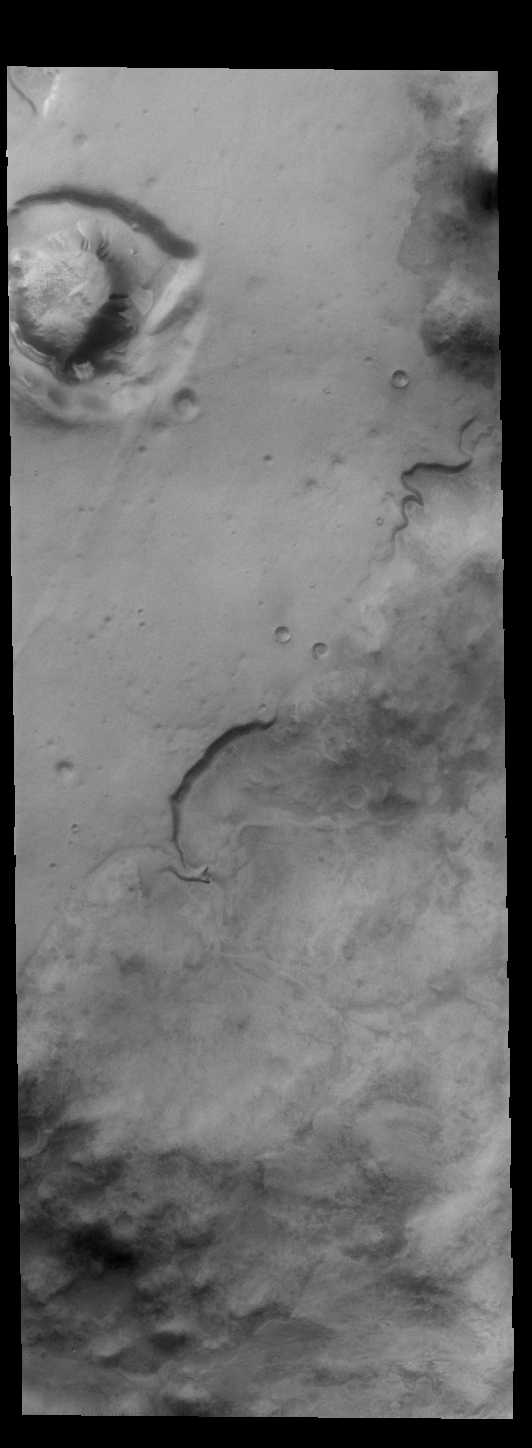

Southern Noachis Terra

Today’s VIS image is located in southern Noachis Terra. There is a crater-like form in the upper left of this image, with an interior mound that appears to be even with the rim of the circular depression. It is not understood how such mounds are created. The side of the mound contains several gullies.

Credit: NASA/JPL-Caltech/ASU